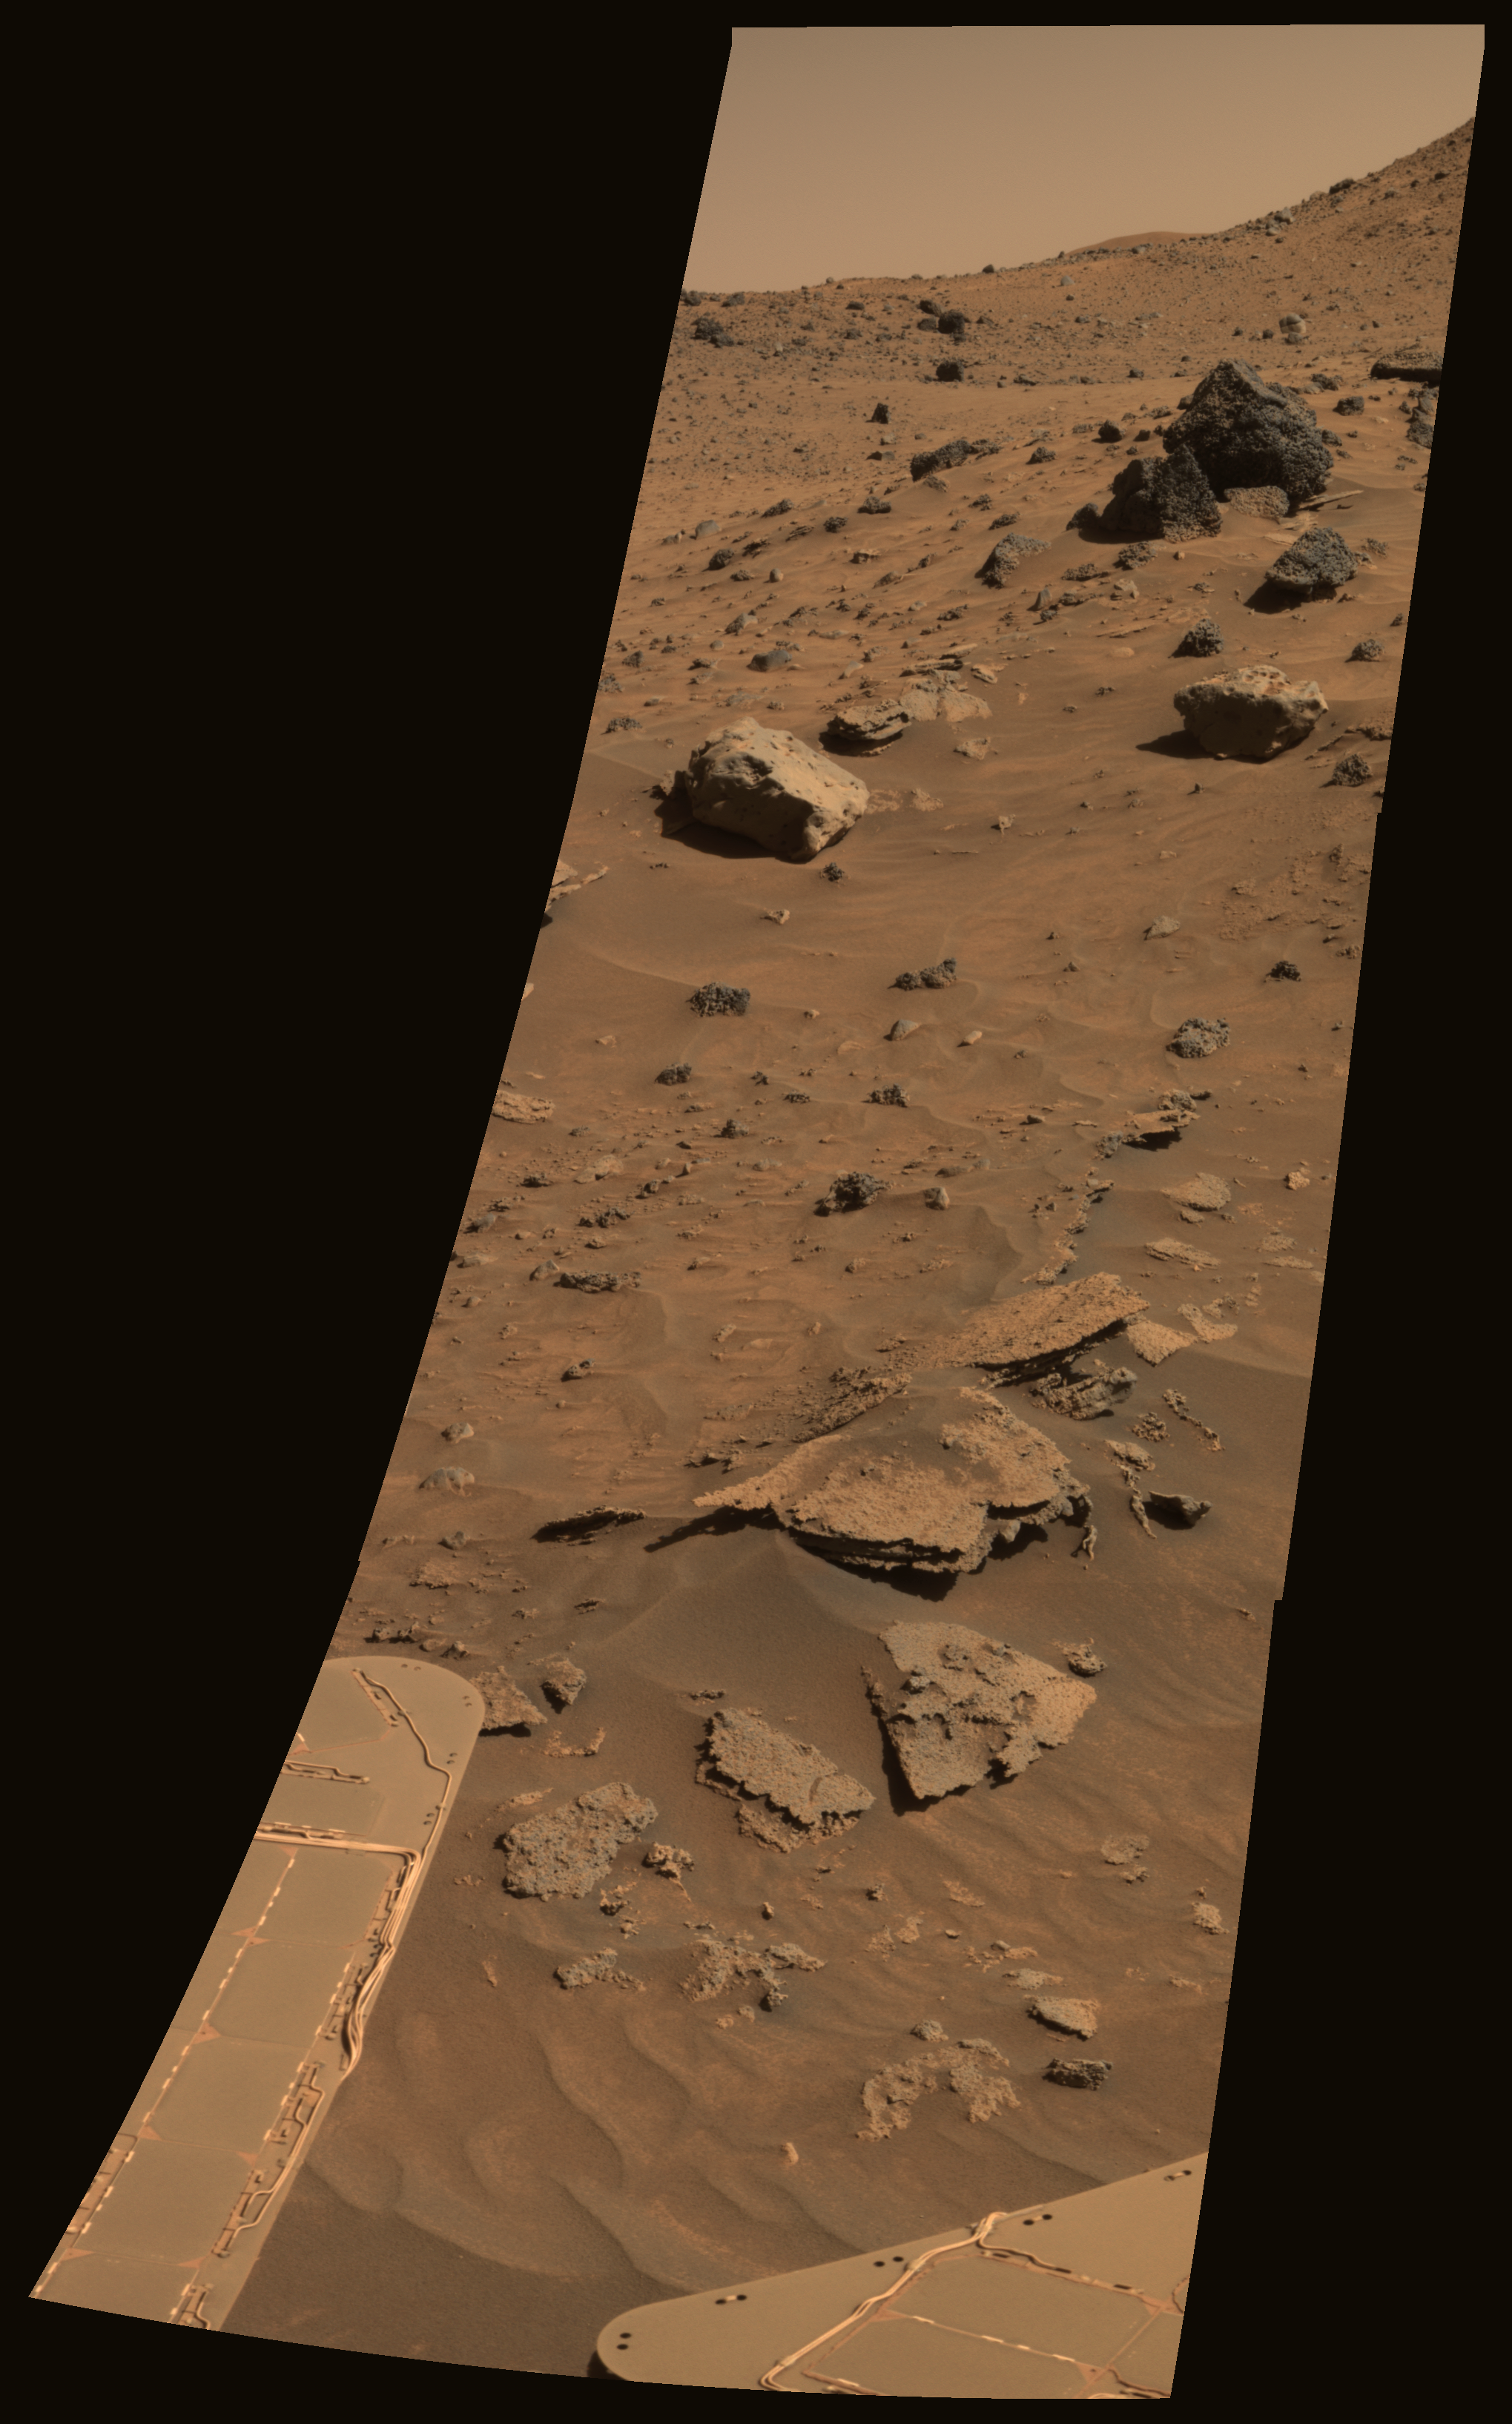

Possible Meteorites in the Martian Hills

From its winter outpost at “Low Ridge” inside Gusev Crater, NASA’s Mars Exploration Rover Spirit took this spectacular, color mosaic of hilly, sandy terrain and two potential iron meteorites. The two light-colored, smooth rocks about two-thirds of the way up from the bottom of the frame have been labeled “Zhong Shan” and “Allan Hills.”

The two rocks’ informal names are in keeping with the rover science team’s campaign to nickname rocks and soils in the area after locations in Antarctica. Zhong Shang is an Antarctic base that the People’s Republic of China opened on Feb. 26, 1989, at the Larsemann Hills in Prydz Bay in East Antarctica. Allan Hills is a location where researchers have found many Martian meteorites, including the controversial ALH84001, which achieved fame in 1996 when NASA scientists suggested that it might contain evidence for fossilized extraterrestrial life. Zhong Shan was the given name of Dr. Sun Yat-sen (1866-1925), known as the “Father of Modern China.” Born to a peasant family in Guangdong, Sun moved to live with his brother in Honolulu at age 13 and later became a medical doctor. He led a series of uprisings against the Qing dynasty that began in 1894 and eventually succeeded in 1911. Sun served as the first provisional president when the Republic of China was founded in 1912.

The Zhong Shan and Allan Hills rocks, at the left and right, respectively, have unusual morphologies and miniature thermal emission spectrometer signatures that resemble those of a rock known as “Heat Shield” at the Meridiani site explored by Spirit’s twin, Opportunity. Opportunity’s analyses revealed Heat Shield to be an iron meteorite.

Spirit acquired this approximately true-color image on the rover’s 872nd Martian day, or sol (June 16, 2006), using exposures taken through three of the panoramic camera’s filters, centered on wavelengths of 600 nanometers, 530 nanometers, and 480 nanometers.

Credit: NASA/JPL-Caltech/Cornell